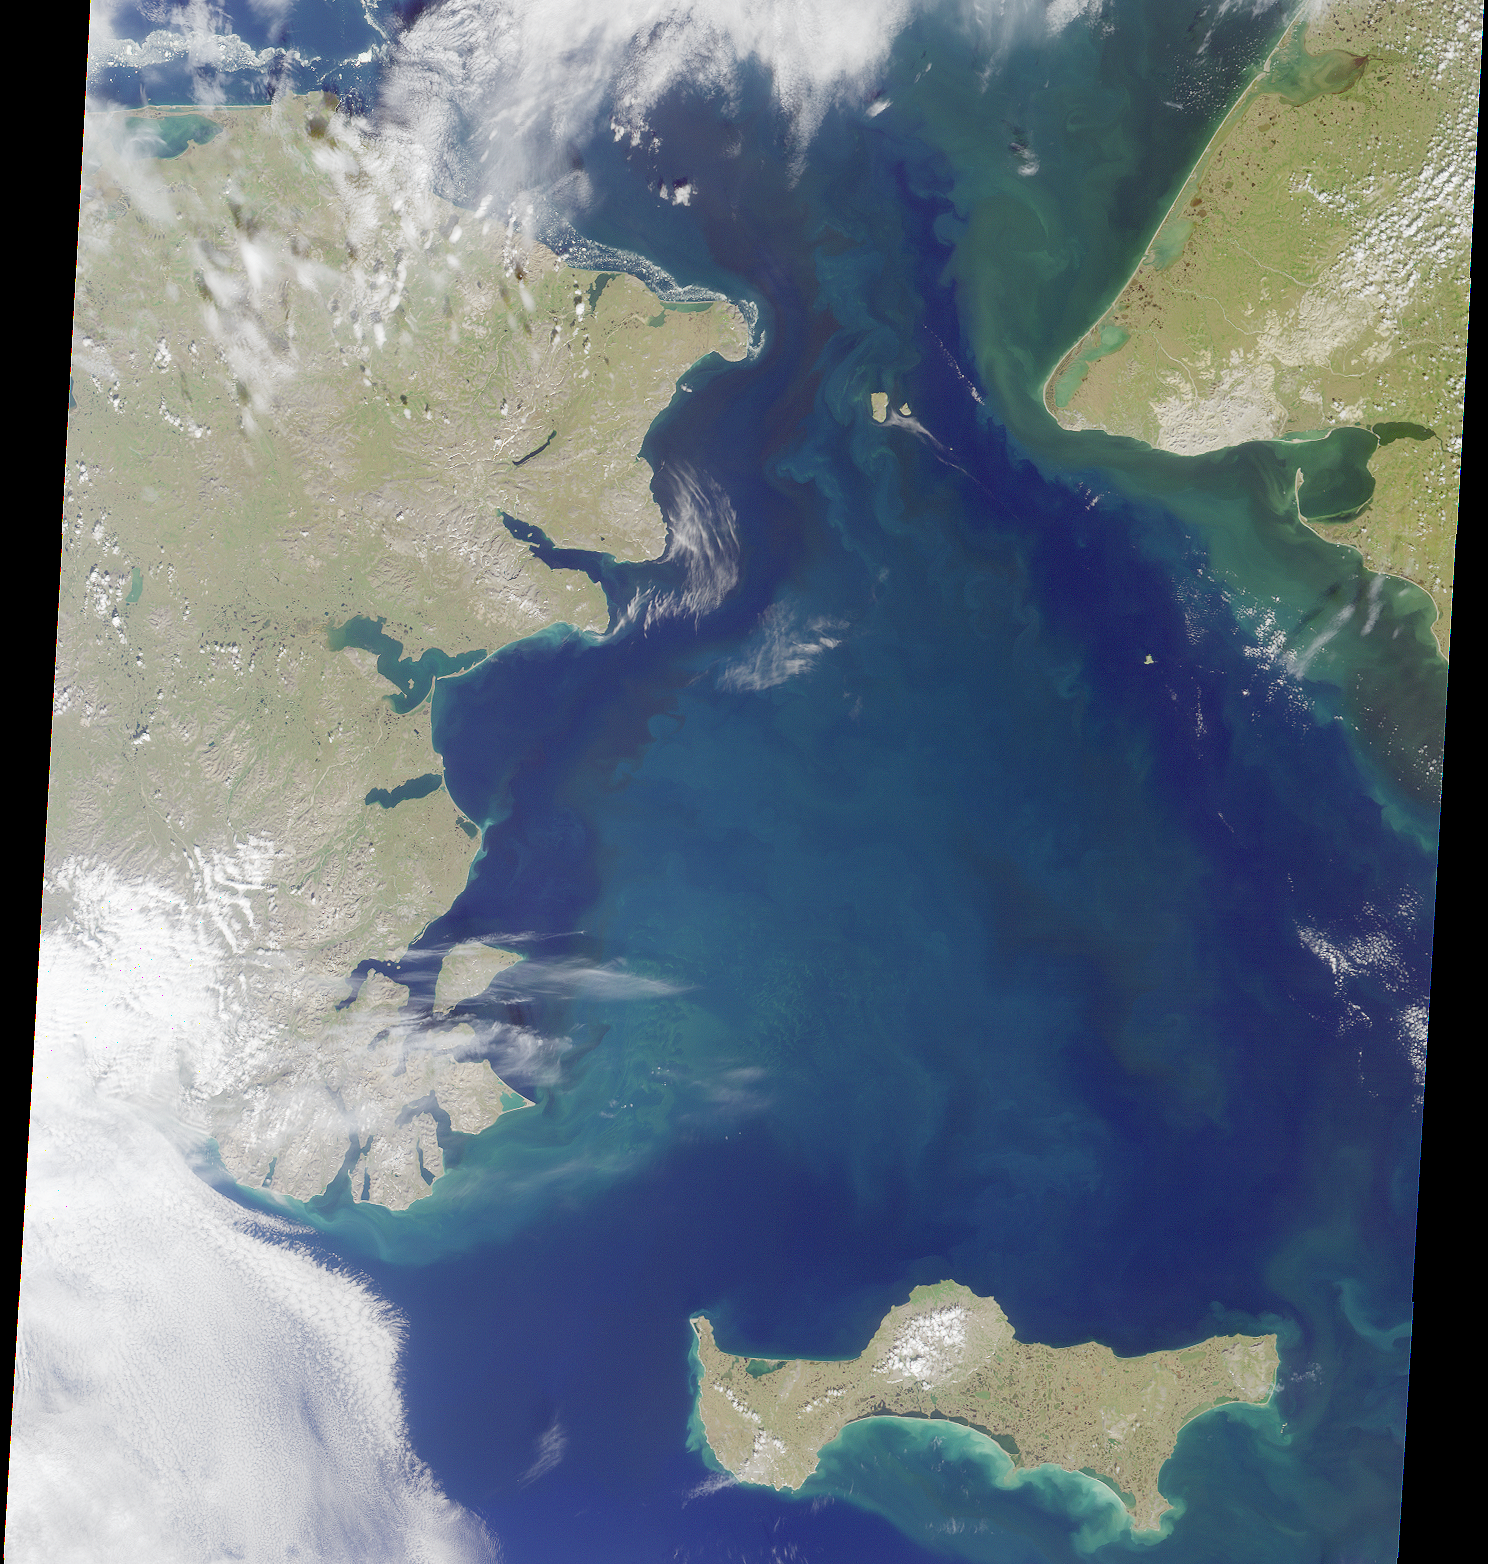

MISR Sights the Bering Strait

With the Seward Peninsula of Alaska to the east, and Chukotskiy Poluostrov of Siberia to the west, the Bering Strait separates the United States and the Russian Federation by only 90 kilometers. It is named for Danish explorer Vitus Bering, who spotted the Alaskan mainland in 1741 while leading an expedition of Russian sailors. This view of the region was captured by MISR’s vertical-viewing (nadir) camera on August 18, 2000 during Terra orbit 3562.

The boundary between the US and Russia lies between Big and Little Diomede Islands, which are visible in the middle of the Bering Strait. The Arctic Circle, at 66.5 degrees north latitude, runs through the Arctic Ocean in the top part of this image. This circle marks the southernmost latitude for which the Sun does not rise above the horizon on the day of the winter solstice. At the bottom of this image is St. Lawrence Island. Situated in the Bering Sea, it is part of Alaska and home to Yupik Eskimos.

MISR was built and is managed by NASA’s Jet Propulsion Laboratory, Pasadena, CA, for NASA’s Office of Earth Science, Washington, DC. The Terra satellite is managed by NASA’s Goddard Space Flight Center, Greenbelt, MD. JPL is a division of the California Institute of Technology.

Credit: NASA/GSFC/JPL, MISR Team